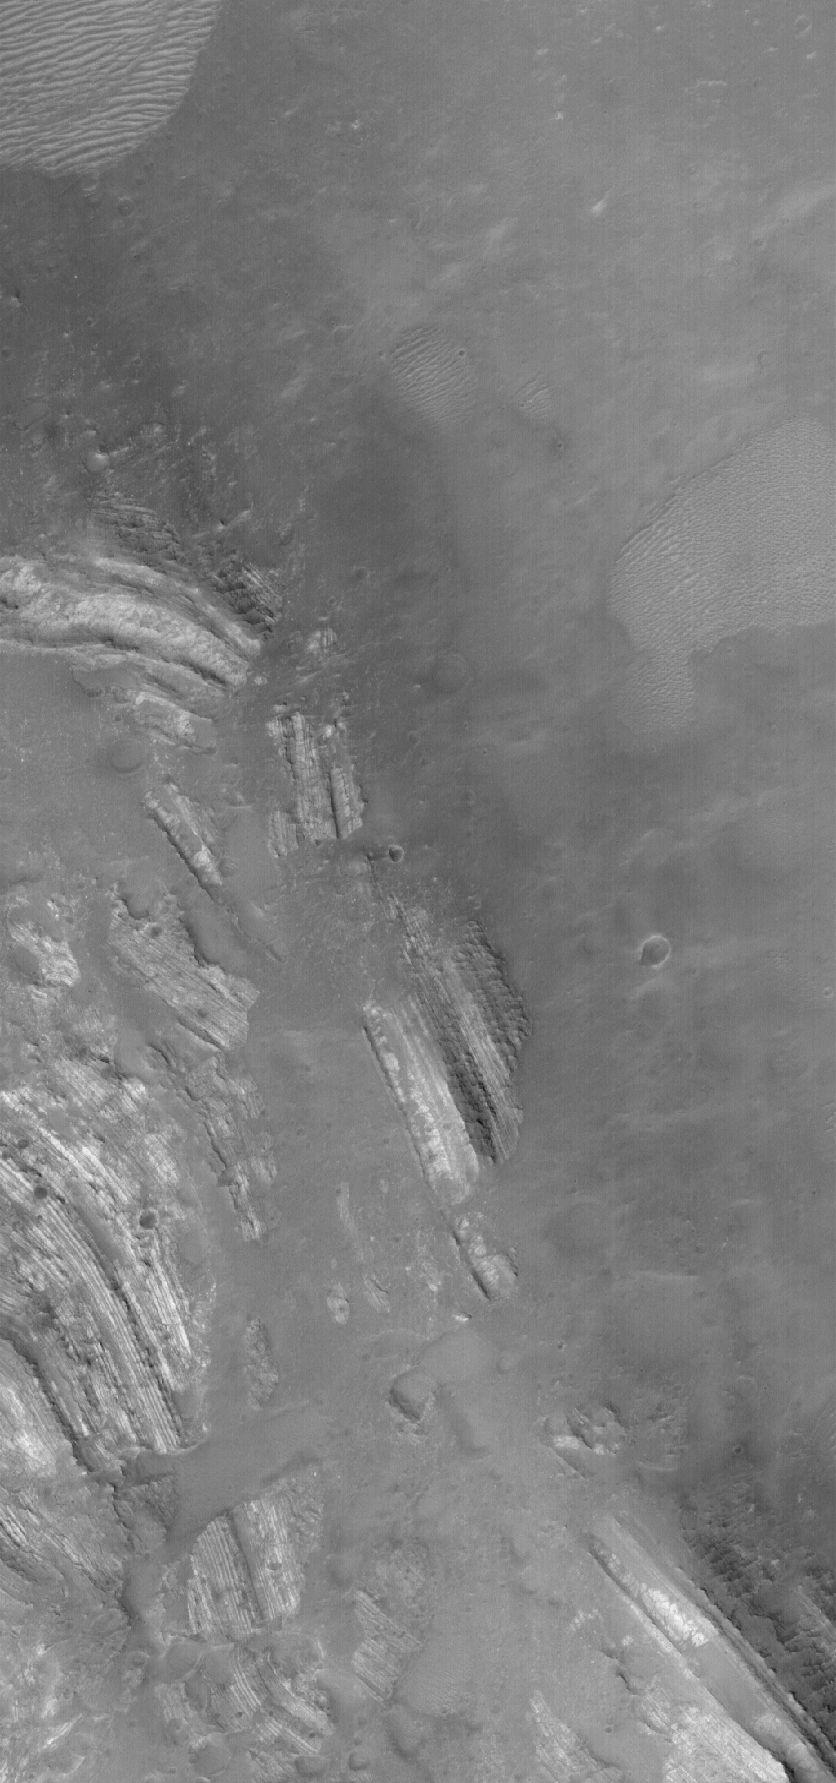

Severely-Dipping Layers

11 August 2005
This Mars Global Surveyor (MGS) Mars Orbiter Camera (MOC) image shows severely tilted–dipping–layered rocks in Oudemans Crater in the Valles Marineris region of Mars. The rocks have a light tone and are somewhat broken-up by faults. These rocks were deposited in flat-lying layers. Sometime later, Oudemans Crater formed by meteor impact. When that occurred, rocks that were underneath the site of the impact were uplifted and tilted by the force of the impact. The light tone and repeated nature of some of the layers suggests that these may be sedimentary rocks.

Location near: 10.2°S, 92.0°W
Image width: width: ~3 km (~1.9 mi)
Illumination from: lower left
Season: Southern Spring

Credit: NASA/JPL/Malin Space Science Systems